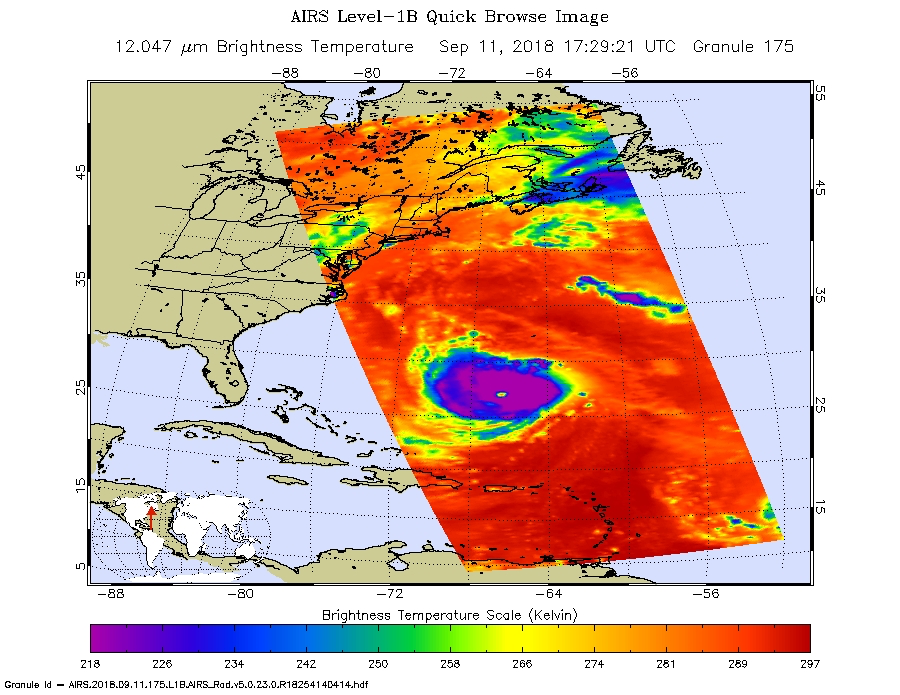

Hurricane Florence Captured on Tuesday by NASA’s AIRS Instrument

This image, taken at 1:35 pm local time on Tuesday, September 11, 2018 by the Atmospheric Infrared Sounder (AIRS) onboard NASA’s Aqua satellite shows Hurricane Florence whose strong winds are expected to reach the Carolina coast late Thursday. Florence intensified from a Category 2 to a Category 4 storm in a matter of hours. As of Tuesday evening, Florence had maximum sustained winds of 140 mph (225 kph).

AIRS has more than 2,000 “channels” that capture various hues of infrared, and this image represents the temperature of the cloud tops and the ocean surface (called “brightness temperature” in the image). Purple shows very cold clouds high in the atmosphere, blue and green show the warmer temperatures of lower clouds, and red shows the surface. Florence has the characteristics of a mature, powerful hurricane: an extensive, nearly symmetric ring of deep, cold rain clouds in purple; slightly shallower rain clouds in the outer perimeter seen in green; a large area of cloud-free air flowing away from the storm in red; and a well-defined eye (seen as the greenish spot near the center) where warm low clouds can be seen below.

AIRS, in conjunction with the Advanced Microwave Sounding Unit, AMSU, senses emitted infrared and microwave radiation from Earth to provide a three-dimensional look at Earth’s weather and climate. Working in tandem, the two instruments make simultaneous observations down to Earth’s surface, even in the presence of heavy clouds. With more than 2,000 channels sensing different regions of the atmosphere, the system creates a global, three-dimensional map of atmospheric temperature and humidity, cloud amounts and heights, greenhouse gas concentrations, and many other atmospheric phenomena. Launched into Earth orbit in 2002, the AIRS and AMSU instruments fly onboard NASA’s Aqua spacecraft and are managed by NASA’s Jet Propulsion Laboratory in Pasadena, California, under contract to NASA. JPL is a division of the California Institute of Technology in Pasadena.

Credit: NASA/JPL-Caltech